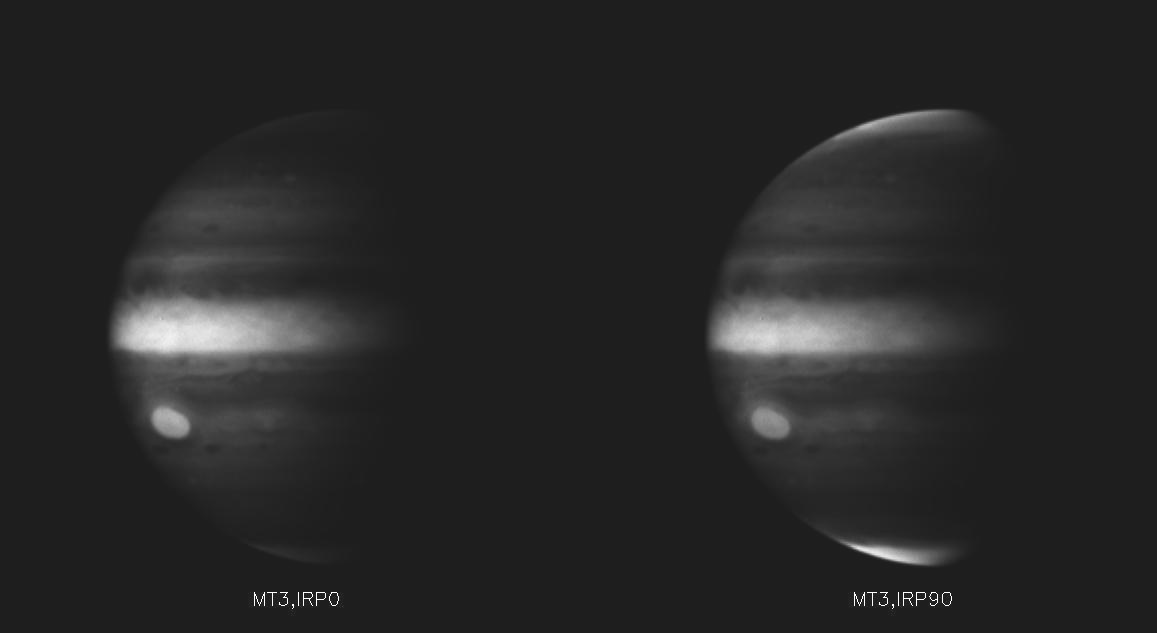

Polarized Light from Jupiter

These images taken through the wide angle camera near closest approach in the deep near-infrared methane band, combined with filters which sense electromagnetic radiation of orthogonal polarization, show that the light from the poles is polarized. That is, the poles appear bright in one image, and dark in the other. Polarized light is most readily scattered by aerosols. These images indicate that the aerosol particles at Jupiter’s poles are small and likely consist of aggregates of even smaller particles, whereas the particles at the equator and covering the Great Red Spot are larger. Images like these will allow scientists to ascertain the distribution, size and shape of aerosols, and consequently, the distribution of heat, in Jupiter’s atmosphere.

Credit: NASA/JPL/University of Arizona